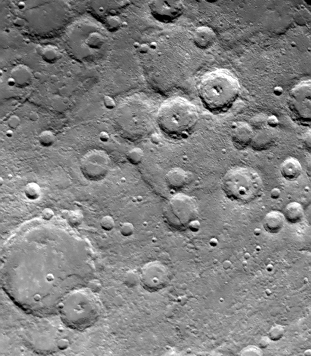

Densely Cratered Region

One of Mariner 10’s two TV cameras took this picture (FDS 166614) of a densely cratered region of Mercury at 12:39 p.m. PDT, September 21, 1974, 80 minutes prior to the spacecraft’s second close encounter with the planet. Taken from a range of about 76,000 kilometers (47,000 miles) the picture shows a scarp, or cliff, two kilometers (7500 feet) above the surrounding area and is part of a larger system of faults which extends for hundreds of kilometers. Mariner 10, which mapped about one-quarter of Mercury’s surface last March, is the first spacecraft to return to its target planet.

The Mariner 10 mission, managed by the Jet Propulsion Laboratory for NASA’s Office of Space Science, explored Venus in February 1974 on the way to three encounters with Mercury-in March and September 1974 and in March 1975. The spacecraft took more than 7,000 photos of Mercury, Venus, the Earth and the Moon.

Credit: NASA/JPL/Northwestern University